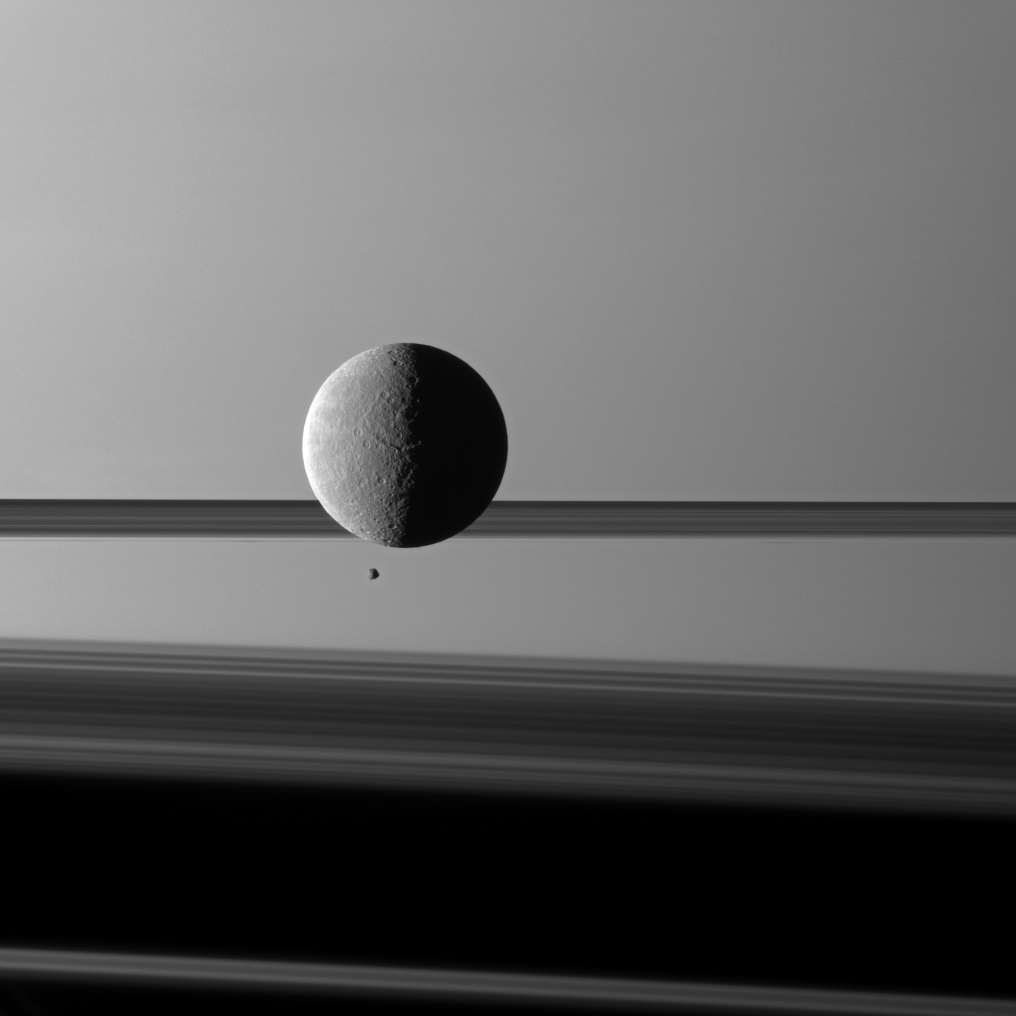

Big and Small Before Rings

Saturn’s moon Rhea looms “over” a smaller and more distant Epimetheus against a striking background of planet and rings.

The two moons aren’t actually close to each other. The view was obtained at a distance of approximately 1.2 million kilometers (746,000 miles) from Rhea and 1.6 million kilometers (994,000 miles) from Epimetheus.

Lit terrain seen here is in the area between the trailing hemisphere and anti-Saturn side of Rhea (1,528 kilometers, or 949 miles across). Lit terrain seen on Epimetheus (113 kilometers, or 70 miles across) is mostly on the Saturn-facing side. This view looks toward the sunlit side of the rings from just above the ringplane.

The image was taken in visible green light with the Cassini spacecraft narrow-angle camera on March 24, 2010. Image scale is 7 kilometers (4 miles) per pixel on Rhea and 10 kilometers (6 miles) per pixel on Epimetheus.

The Cassini-Huygens mission is a cooperative project of NASA, the European Space Agency and the Italian Space Agency. The Jet Propulsion Laboratory, a division of the California Institute of Technology in Pasadena, manages the mission for NASA’s Science Mission Directorate, Washington, D.C. The Cassini orbiter and its two onboard cameras were designed, developed and assembled at JPL. The imaging operations center is based at the Space Science Institute in Boulder, Colo.

Credit: NASA/JPL/Space Science Institute